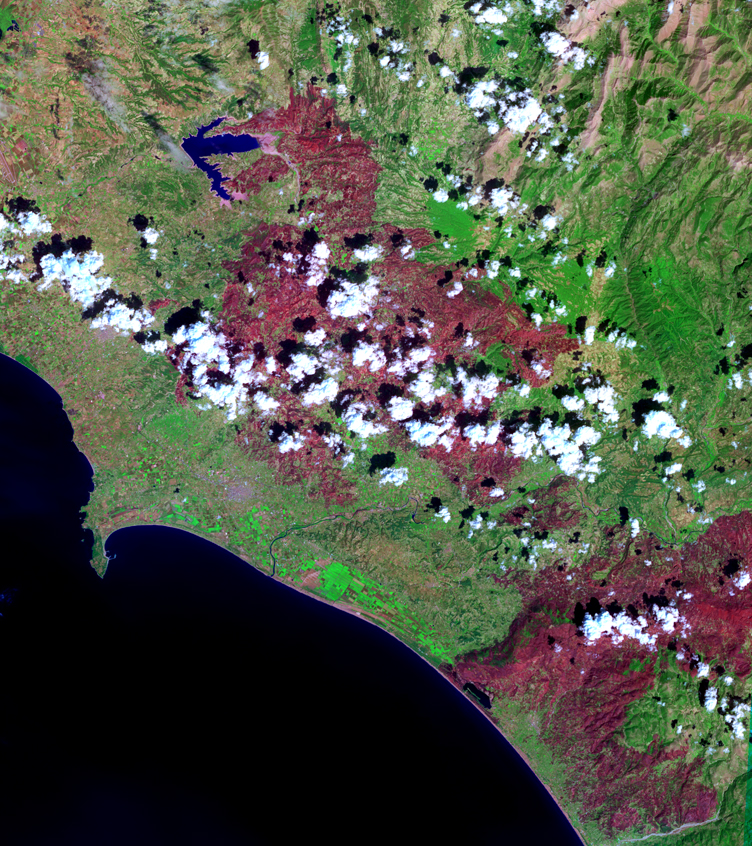

Fire in Southern Greece

The last major fire in southern Greece was brought under control this weekend, but not until over 469,000 acres of mostly forest and farmland were destroyed. An estimated 4000 people lost their homes, and over 60 deaths were reported. These were the worst fires ever to occur in Greece. In this Advanced Spaceborne Thermal Emission and Reflection Radiometer (ASTER) image acquired September 4 over the western coast of the Peloponnesus Peninsula, burned areas appear in dark red, and unburned vegetation is green. The area includes the ancient site of Olympia, the site of the Olympic Games in classical times. The fires came within 2 kilometers (1.2 miles) of the archaeological site, but spared it.

With its 14 spectral bands from the visible to the thermal infrared wavelength region, and its high spatial resolution of 15 to 90 meters (about 50 to 300 feet), ASTER images Earth to map and monitor the changing surface of our planet.

ASTER is one of five Earth-observing instruments launched December 18, 1999, on NASA’s Terra spacecraft. The instrument was built by Japan’s Ministry of Economy, Trade and Industry. A joint U.S./Japan science team is responsible for validation and calibration of the instrument and the data products.

The broad spectral coverage and high spectral resolution of ASTER provides scientists in numerous disciplines with critical information for surface mapping, and monitoring of dynamic conditions and temporal change. Example applications are: monitoring glacial advances and retreats; monitoring potentially active volcanoes; identifying crop stress; determining cloud morphology and physical properties; wetlands evaluation; thermal pollution monitoring; coral reef degradation; surface temperature mapping of soils and geology; and measuring surface heat balance.

The U.S. science team is located at NASA’s Jet Propulsion Laboratory, Pasadena, Calif. The Terra mission is part of NASA’s Science Mission Directorate.

Size: 56.4 by 63.5 kilometers (35 by 39.4 miles)
Location: 37.9 degrees North latitude, 21.6 degrees East longitude
Orientation: North at top
Image Data: ASTER Bands 6, 3, and 1
Original Data Resolution: ASTER 15 meters (49.2 feet
Dates Acquired: September 4, 2007.

Credit: NASA/GSFC/METI/ERSDAC/JAROS, and U.S./Japan ASTER Science Team